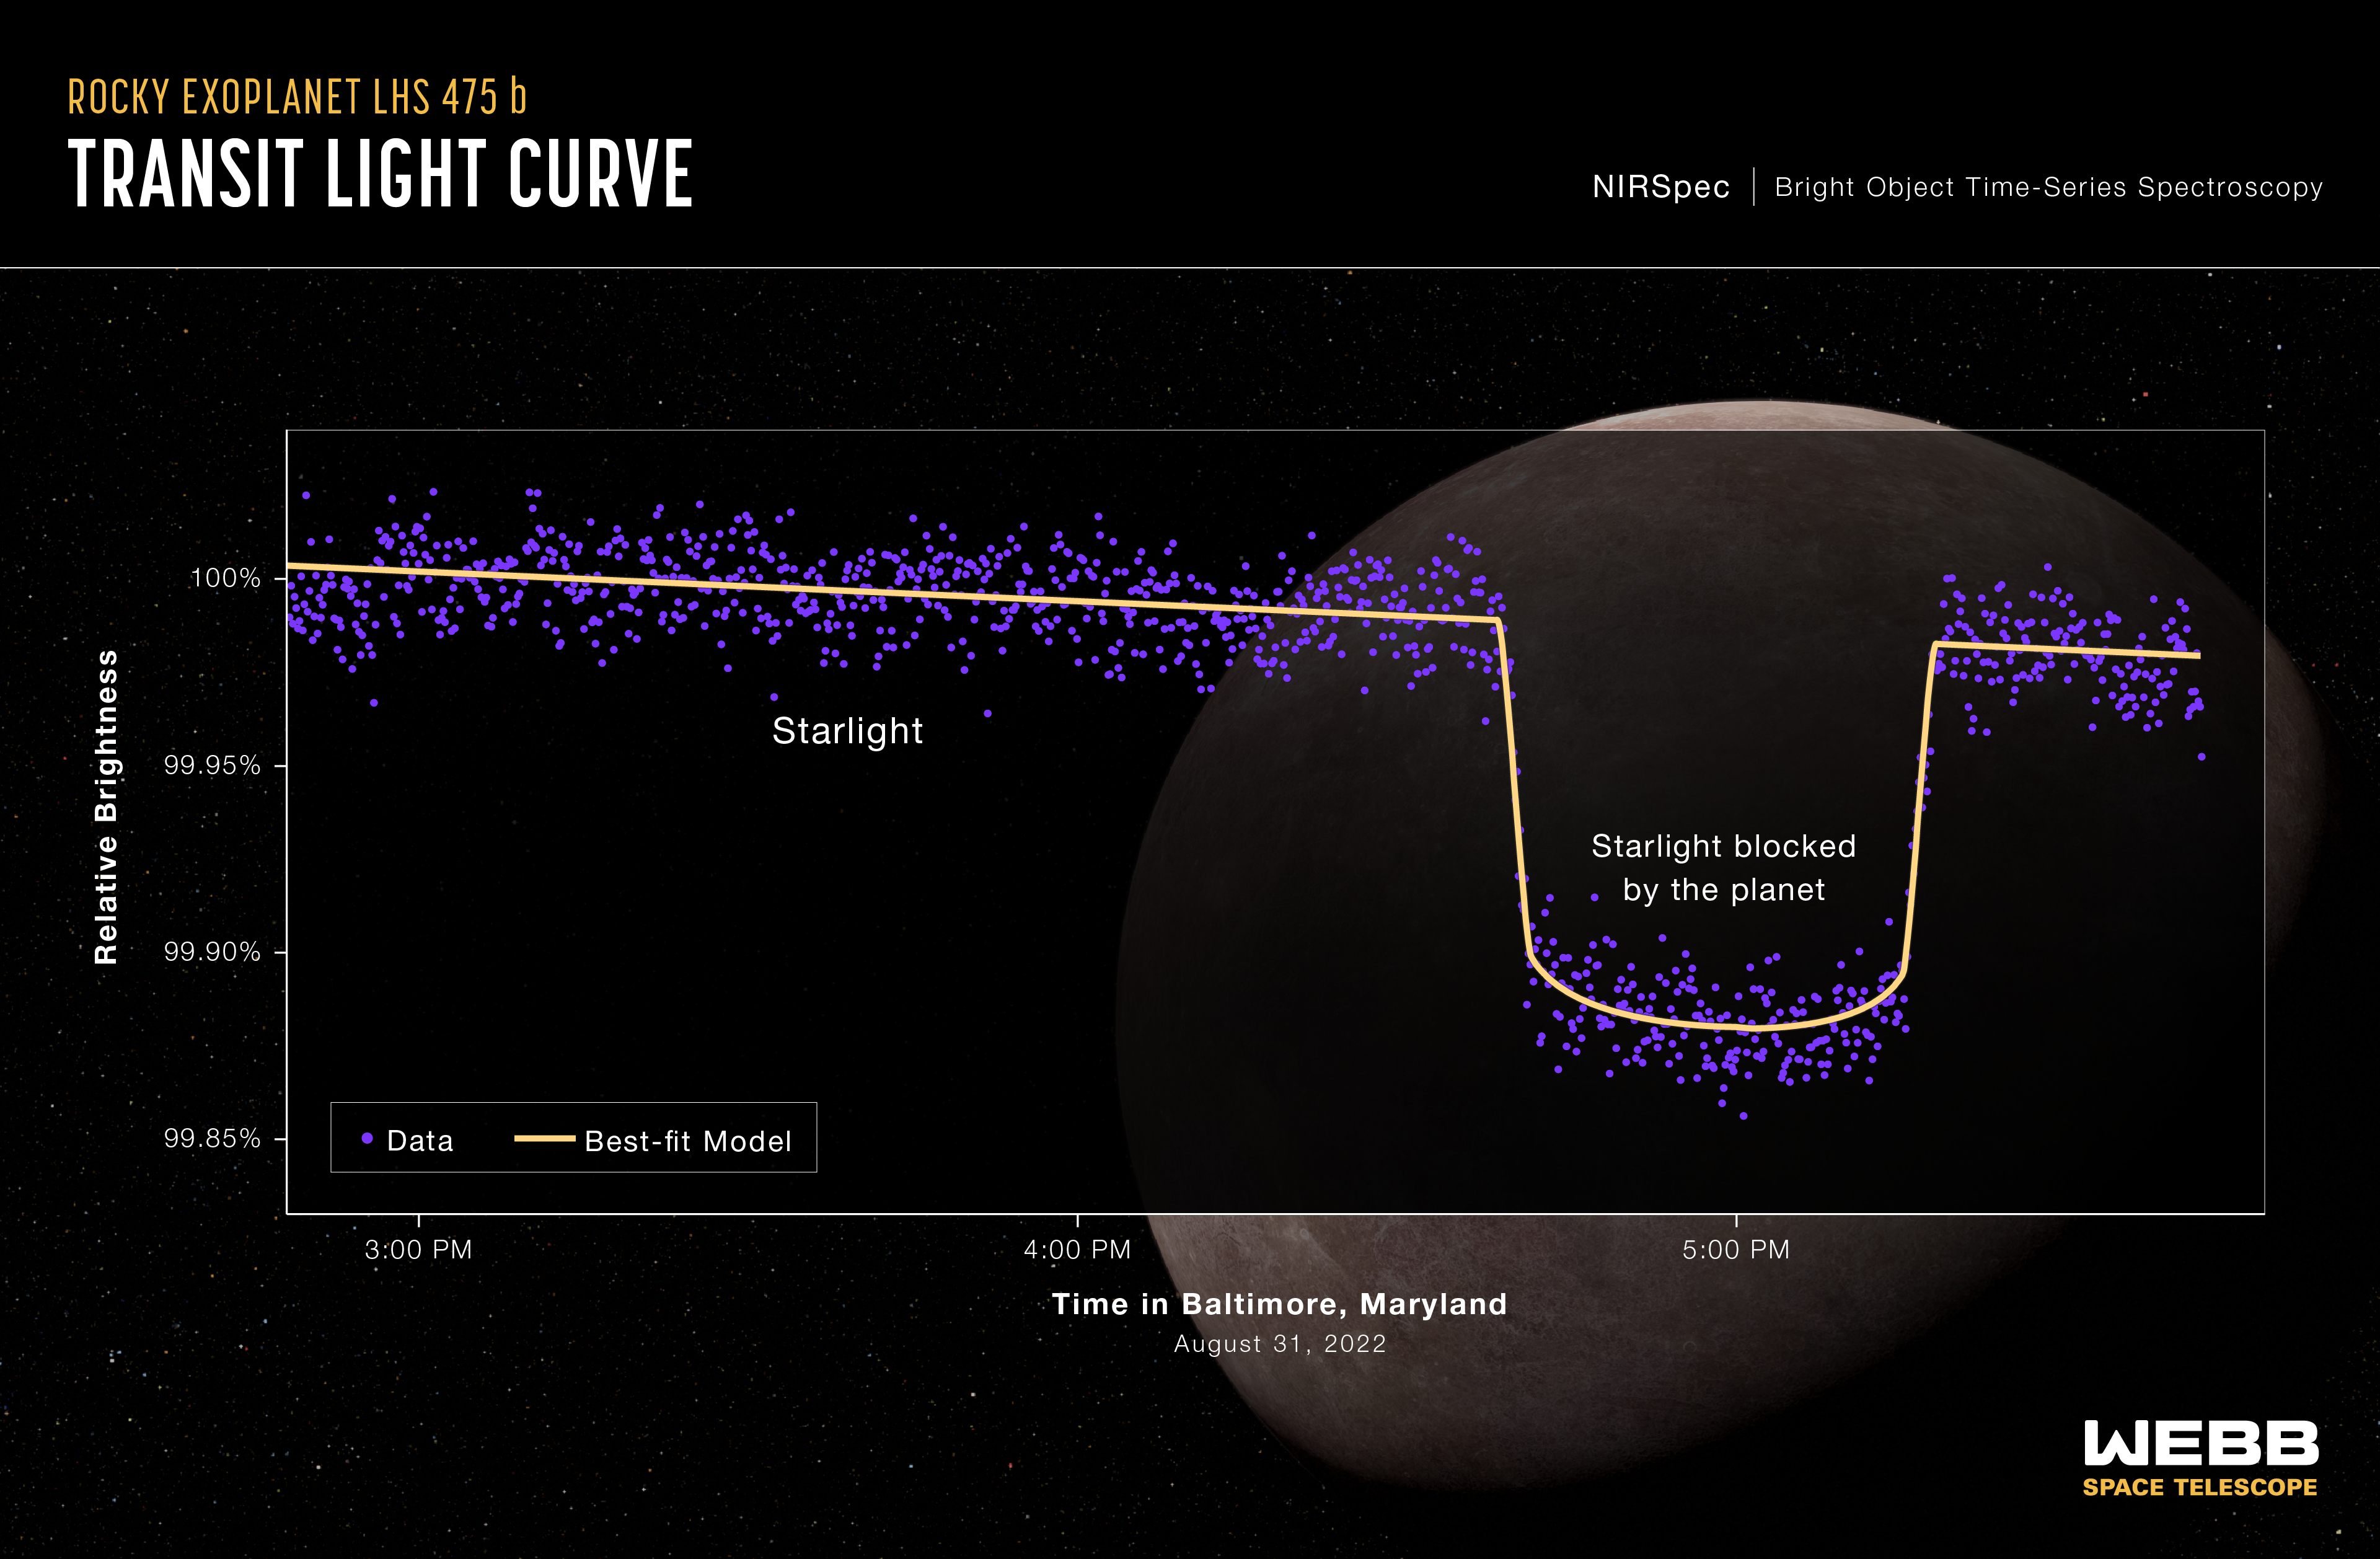

Exoplanet LHS 475 b (NIRSpec Transit Light Curve)

How do researchers spot a distant planet? By observing the changes in light as it orbits its star.

A light curve from NASA’s James Webb Space Telescope’s Near-Infrared Spectrograph (NIRSpec) shows the change in brightness from the LHS 475 star system over time as the planet transited the star on August 31, 2022. This observation was made using NIRSpec’s bright object time-series mode, which uses a grating to spread out light from a single bright object (like the star LHS 475) and measure the brightness of each wavelength of light at set intervals of time. The data show that LHS 475 b is 99% the diameter of Earth and therefore rocky.

To capture these data, Webb stared at the LHS 475 star system for almost 3 hours, beginning about 1.5 hours before the transit and ending about 30 minutes after the transit. The transit itself lasted about 40 minutes. The curve shown here includes a total of 1,158 individual brightness measurements – about one every nine seconds.

LHS 475 b is a rocky, Earth-sized exoplanet that orbits a red dwarf star roughly 41 light-years away in the constellation Octans. The planet is extremely close to its star, completing one orbit in two Earth-days. The planet’s confirmation was made possible by Webb’s data.

The background illustration of LHS 475 b and its star is based on our current understanding of the planet from Webb spectroscopy. Webb has not captured a direct image of the planet or its atmosphere.

NIRSpec was built for the European Space Agency (ESA) by a consortium of European companies led by Airbus Defence and Space (ADS) with NASA’s Goddard Space Flight Center providing its detector and micro-shutter subsystems.

Credit: Illustration: NASA, ESA, CSA, Leah Hustak (STScI); Science: Kevin Stevenson (APL), Jacob Lustig-Yaeger (APL), Erin May (APL), Guangwei Fu (JHU), Sarah Moran (University of Arizona)